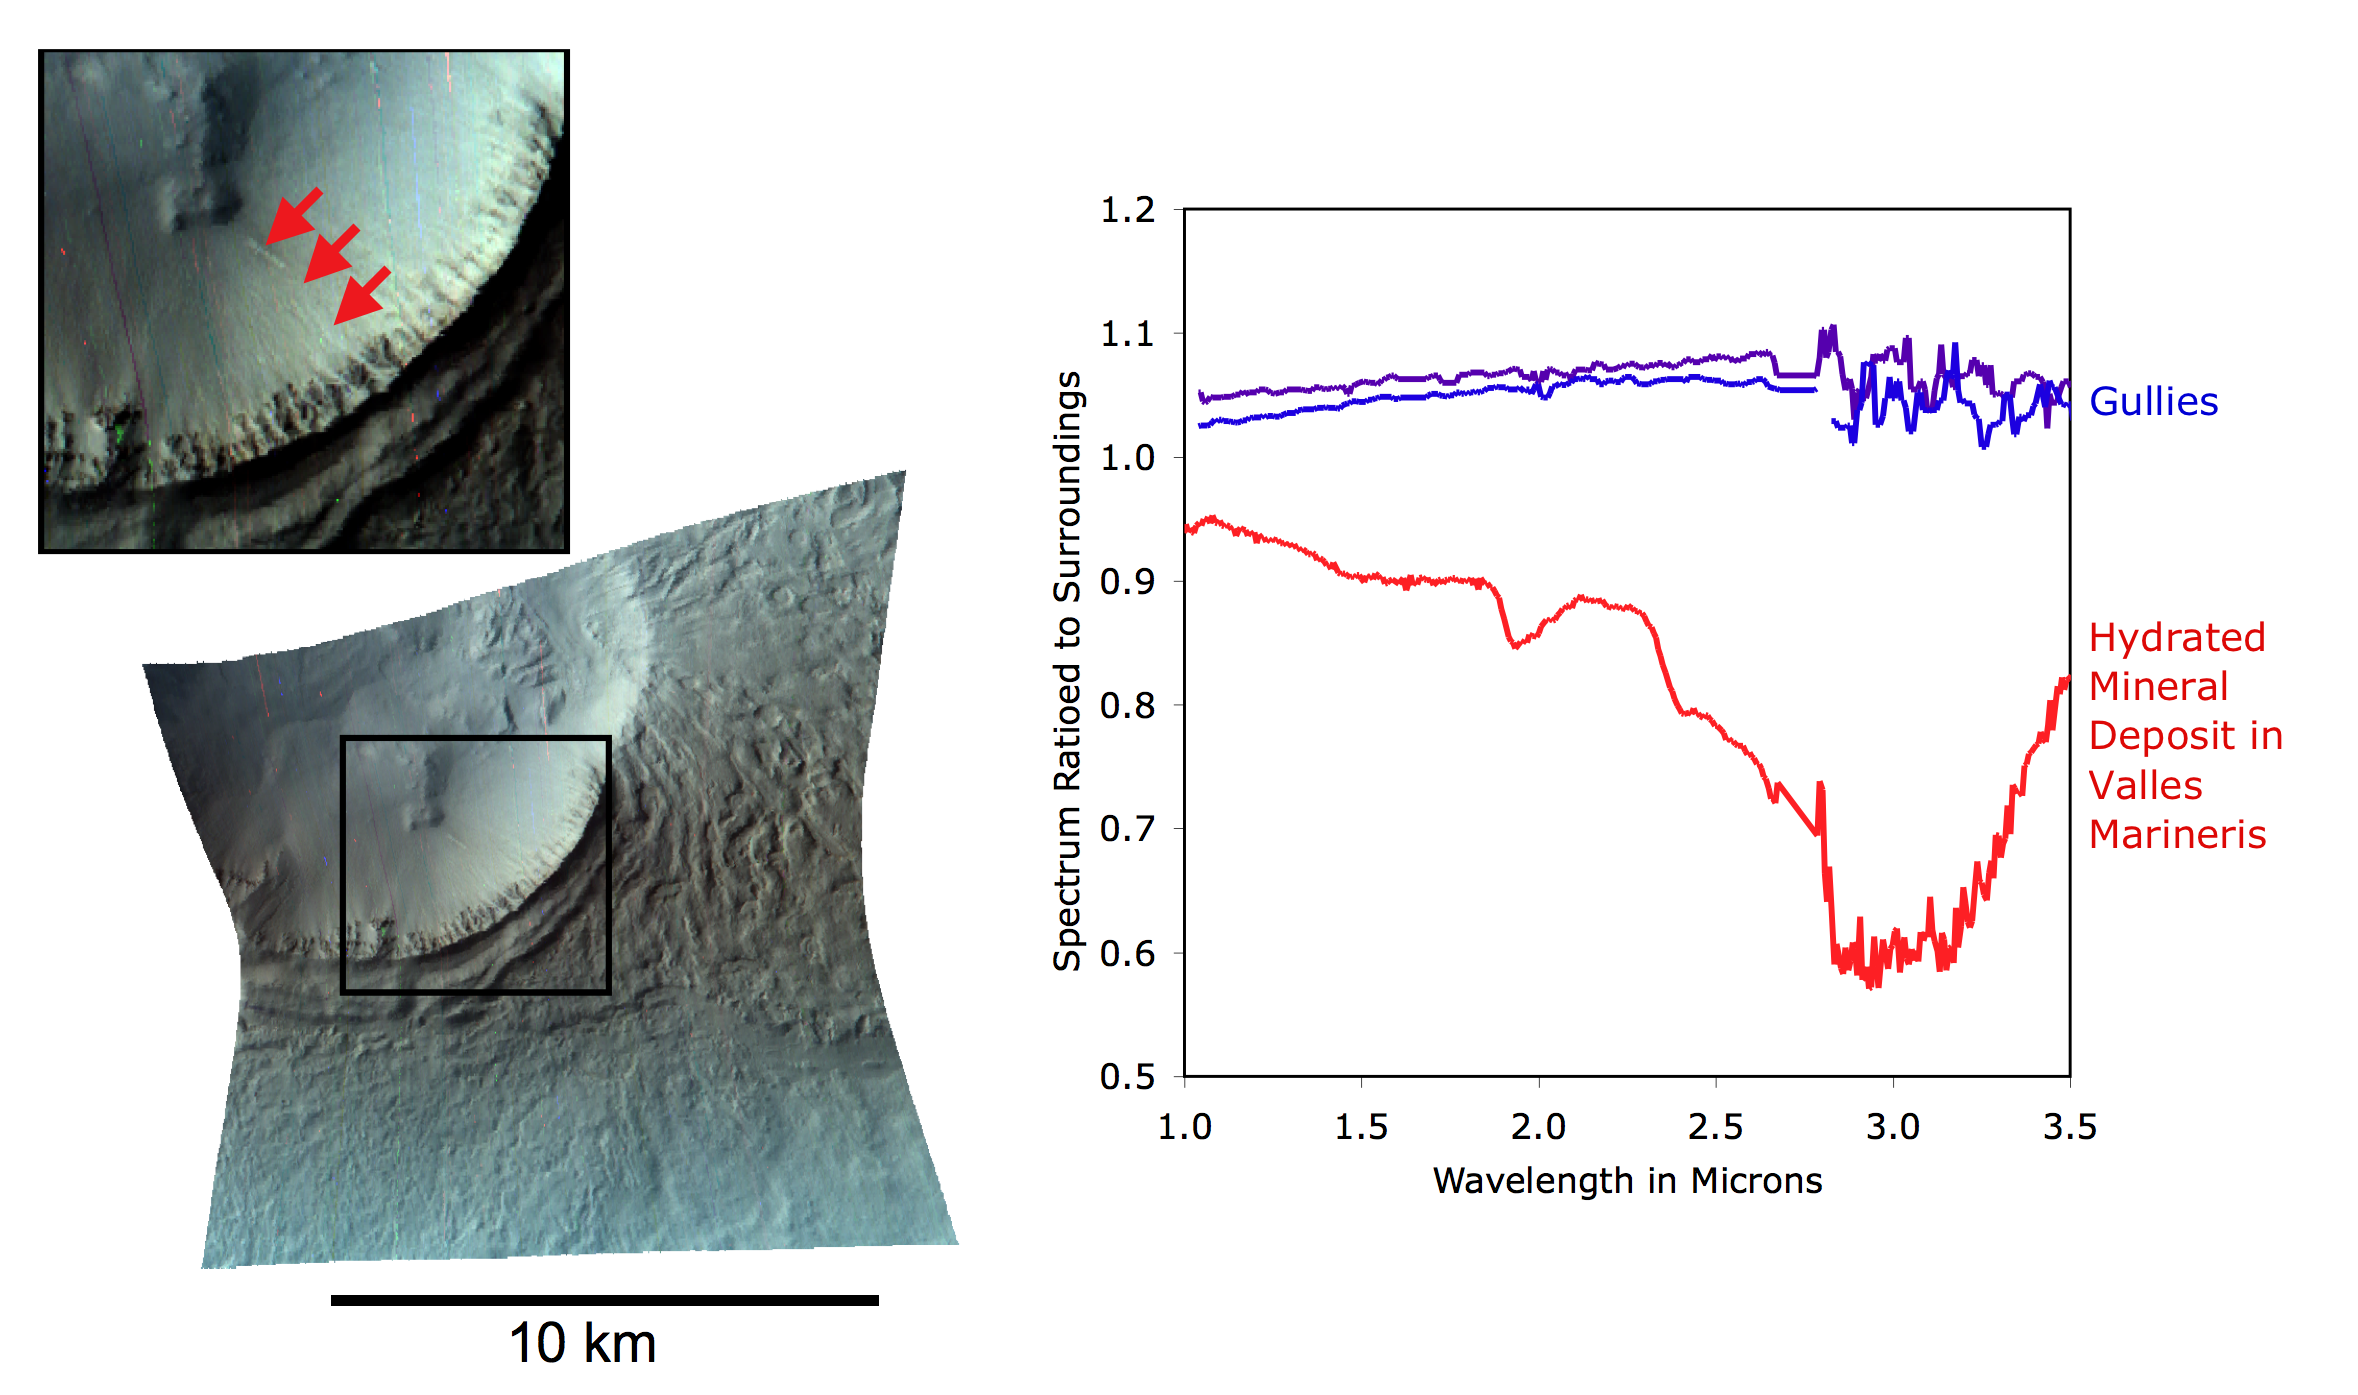

Mars Gully: No Mineral Trace of Liquid Water

This image of the Centauri-Hellas Montes region was taken by the Compact Reconnaissance Imaging Spectrometer for Mars (CRISM) at 2107 UTC (4:07 p.m. EST) on Jan. 9, 2007, near 38.41 degrees south latitude, 96.81 degrees east longitude. CRISM’s image was taken in 544 colors covering 0.36-3.92 micrometers, and shows features as small as 20 meters (66 feet) across. The region covered is slightly wider than 10 kilometers (6.2 miles) at its narrowest point.

Narrow gullies found on hills and crater walls in many mid-latitude regions of Mars have been interpreted previously as cut by geologically “recent” running water, meaning water that flowed on Mars long after impact cratering, tectonic forces, volcanism or other processes created the underlying landforms. Some gullies even eroded into sand dunes, which would date their formation at thousands to millions of years ago, or less. In fact, Mars Orbiter Camera (MOC) images showed two of the gullies have bright deposits near their downslope ends – but those deposits were absent in images taken just a few years earlier. The bright deposits must have formed within the period 1999-2004.

Has there been running water on Mars so recently? To address that question, CRISM and MRO’s other instruments observed the bright gully deposits. CRISM’s objective was to determine if the bright deposits contained salts left behind from water evaporating into Mars’ thin air. The high-resolution imager’s (HiRISE’s) objective was to determine if the small-scale morphology was consistent with formation by running water.

This CRISM image of a bright gully deposit was constructed by showing 2.53, 1.50, and 1.08 micrometer light in the red, green, and blue image planes. CRISM can just resolve the deposits (highlighted by arrows in the inset), which are only a few tens of meters (about 150 feet) across. The spectrum of the deposits barely differs from that of the surrounding material, and is just a little brighter. This difference could simply be explained by a slightly greater content of dust than in the surrounding soil. In contrast, older deposits elsewhere on Mars ( such as Valles Marineris) that do contain hydrated salts have distinctive spectral features near 1.9 and 3.0 microns. The gully deposits lack these features, and exhibit no evidence for water-deposited salts. Just-published HiRISE images of this and other bright gully deposits do not rule out water, but they do suggest that the bright deposits could also have formed by dust that slid downslope and accumulated in the gullies.

The Compact Reconnaissance Imaging Spectrometer for Mars (CRISM) is one of six science instruments on NASA’s Mars Reconnaissance Orbiter. Led by The Johns Hopkins University Applied Physics Laboratory, the CRISM team includes expertise from universities, government agencies and small businesses in the United States and abroad.

Credit: NASA/JPL/JHUAPL